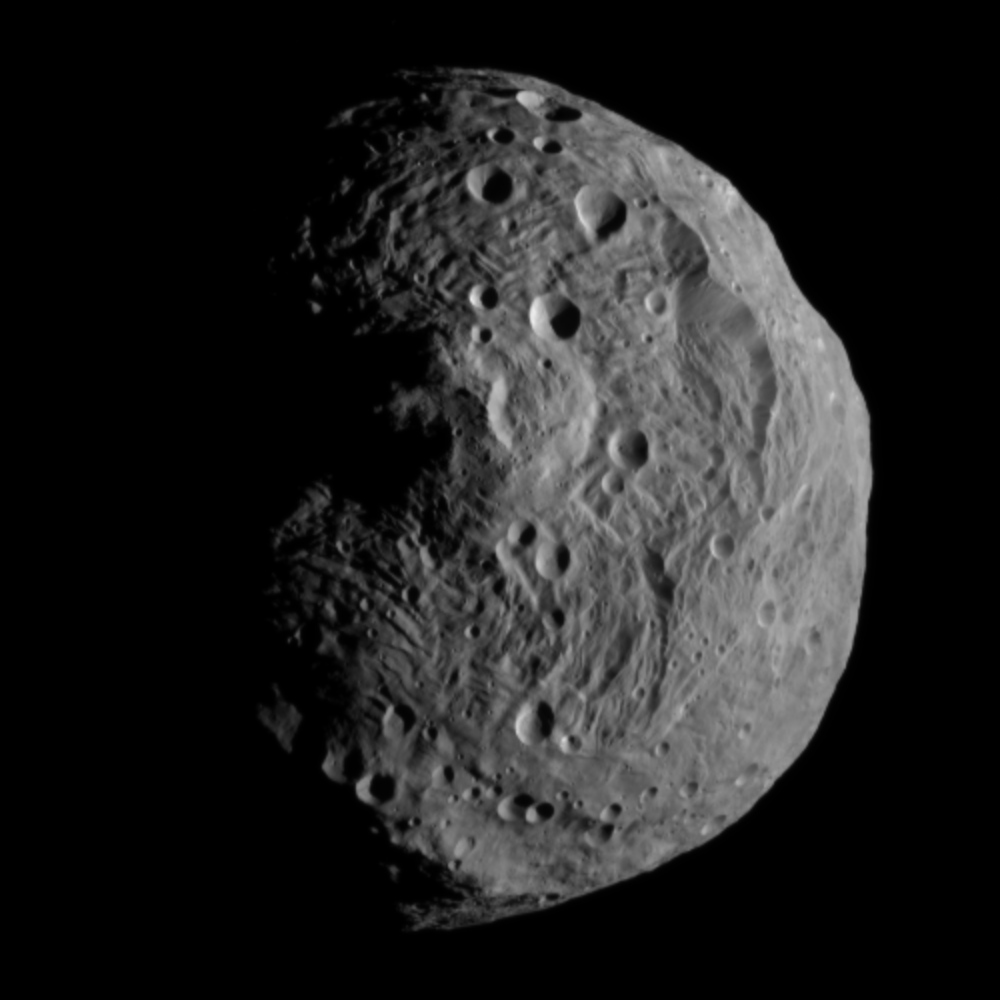

Latest Image of Vesta captured by Dawn on July 17, 2011

NASA’s Dawn spacecraft obtained this image with its framing camera on July 17, 2011. It was taken from a distance of about 9,500 miles (15,000 kilometers) away from the protoplanet Vesta. Each pixel in the image corresponds to roughly 0.88 miles (1.4 kilometers).

The Dawn mission to Vesta and Ceres is managed by the Jet Propulsion Laboratory, for NASA’s Science Mission Directorate, Washington, D.C. It is a project of the Discovery Program managed by NASA’s Marshall Space Flight Center, Huntsville, Ala. UCLA, is responsible for overall Dawn mission science. Orbital Sciences Corporation of Dulles, Va., designed and built the Dawn spacecraft.

The framing cameras have been developed and built under the leadership of the Max Planck Institute for Solar System Research, Katlenburg-Lindau, Germany, with significant contributions by the German Aerospace Center (DLR) Institute of Planetary Research, Berlin, and in coordination with the Institute of Computer and Communication Network Engineering, Braunschweig. The framing camera project is funded by NASA, the Max Planck Society and DLR. JPL is a division of the California Institute of Technology, in Pasadena.

Credit: NASA/JPL-Caltech/UCLA/MPS/DLR/IDA